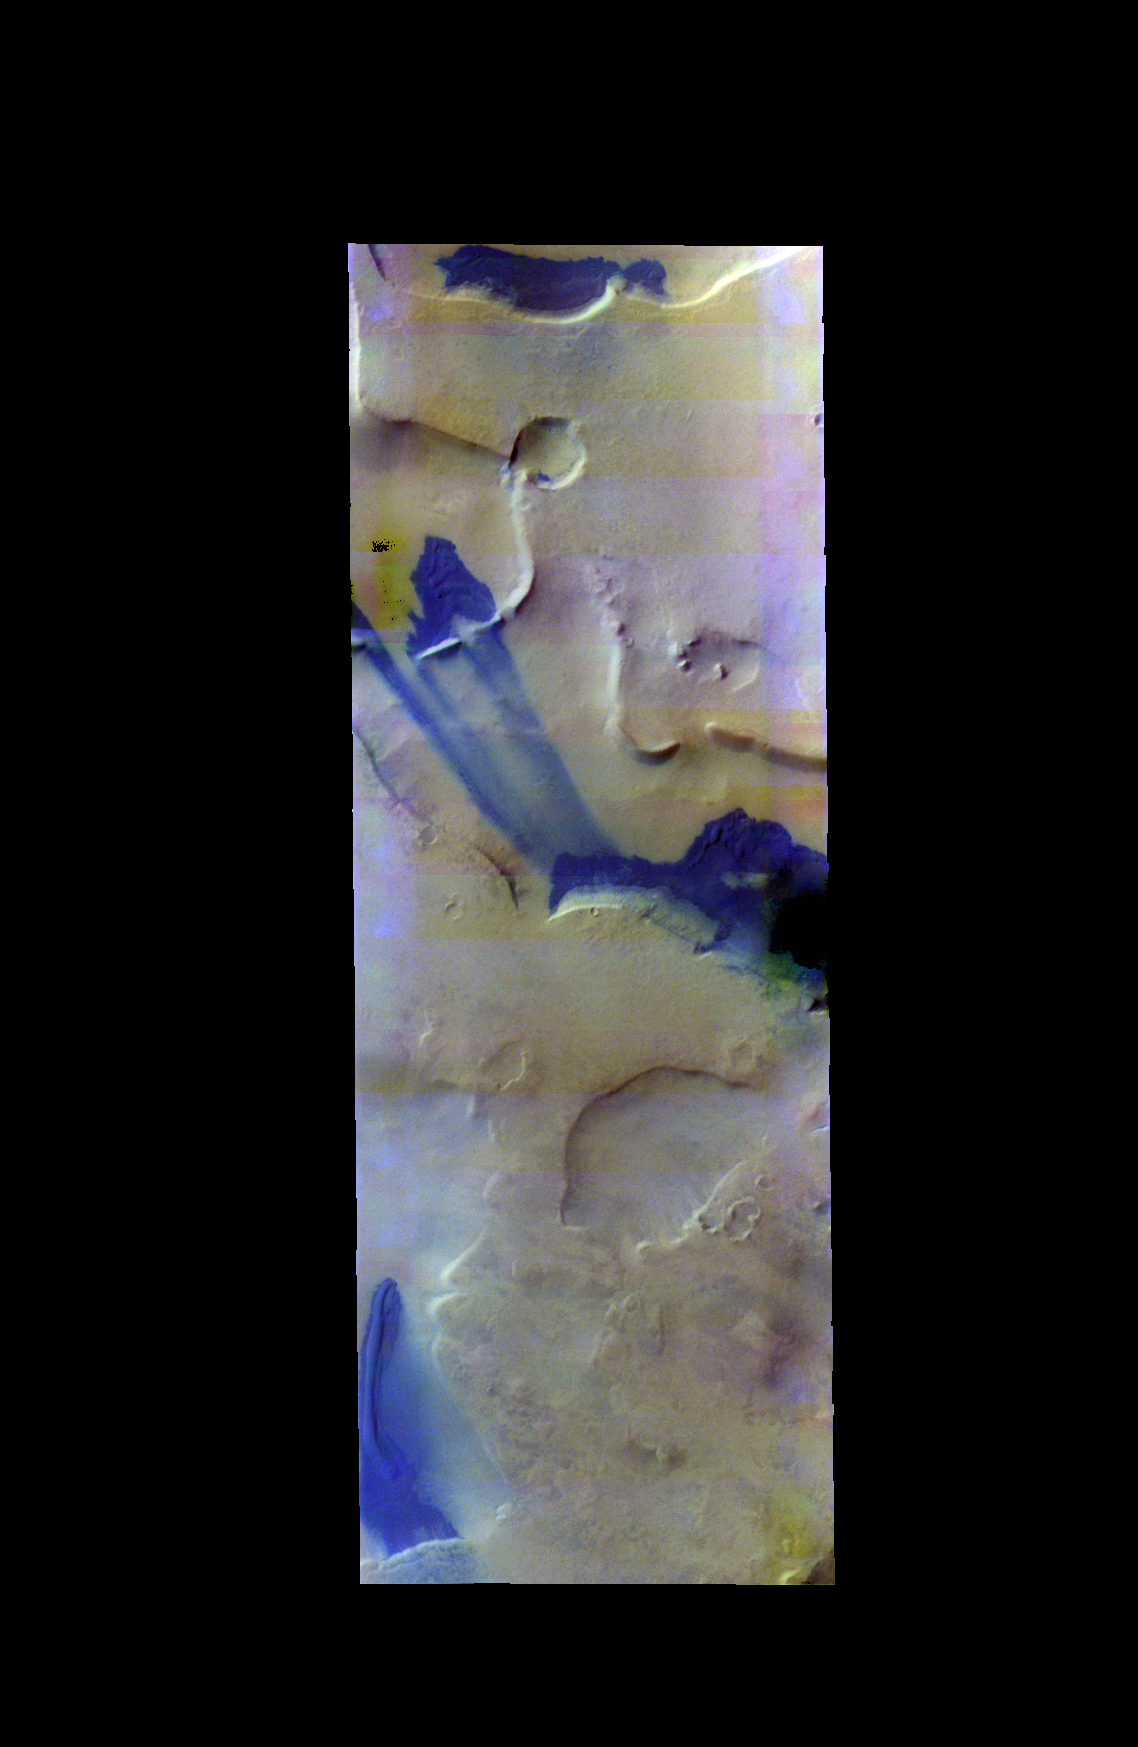

Dunes – False Color

The THEMIS VIS camera contains 5 filters. The data from different filters can be combined in multiple ways to create a false color image. These false color images may reveal subtle variations of the surface not easily identified in a single band image. Today’s false color image shows sand dunes and sand materials in depressions near the south pole. The dark blue tone shows the location of sand transport from one depression to another.

Credit: NASA/JPL-Caltech/ASU